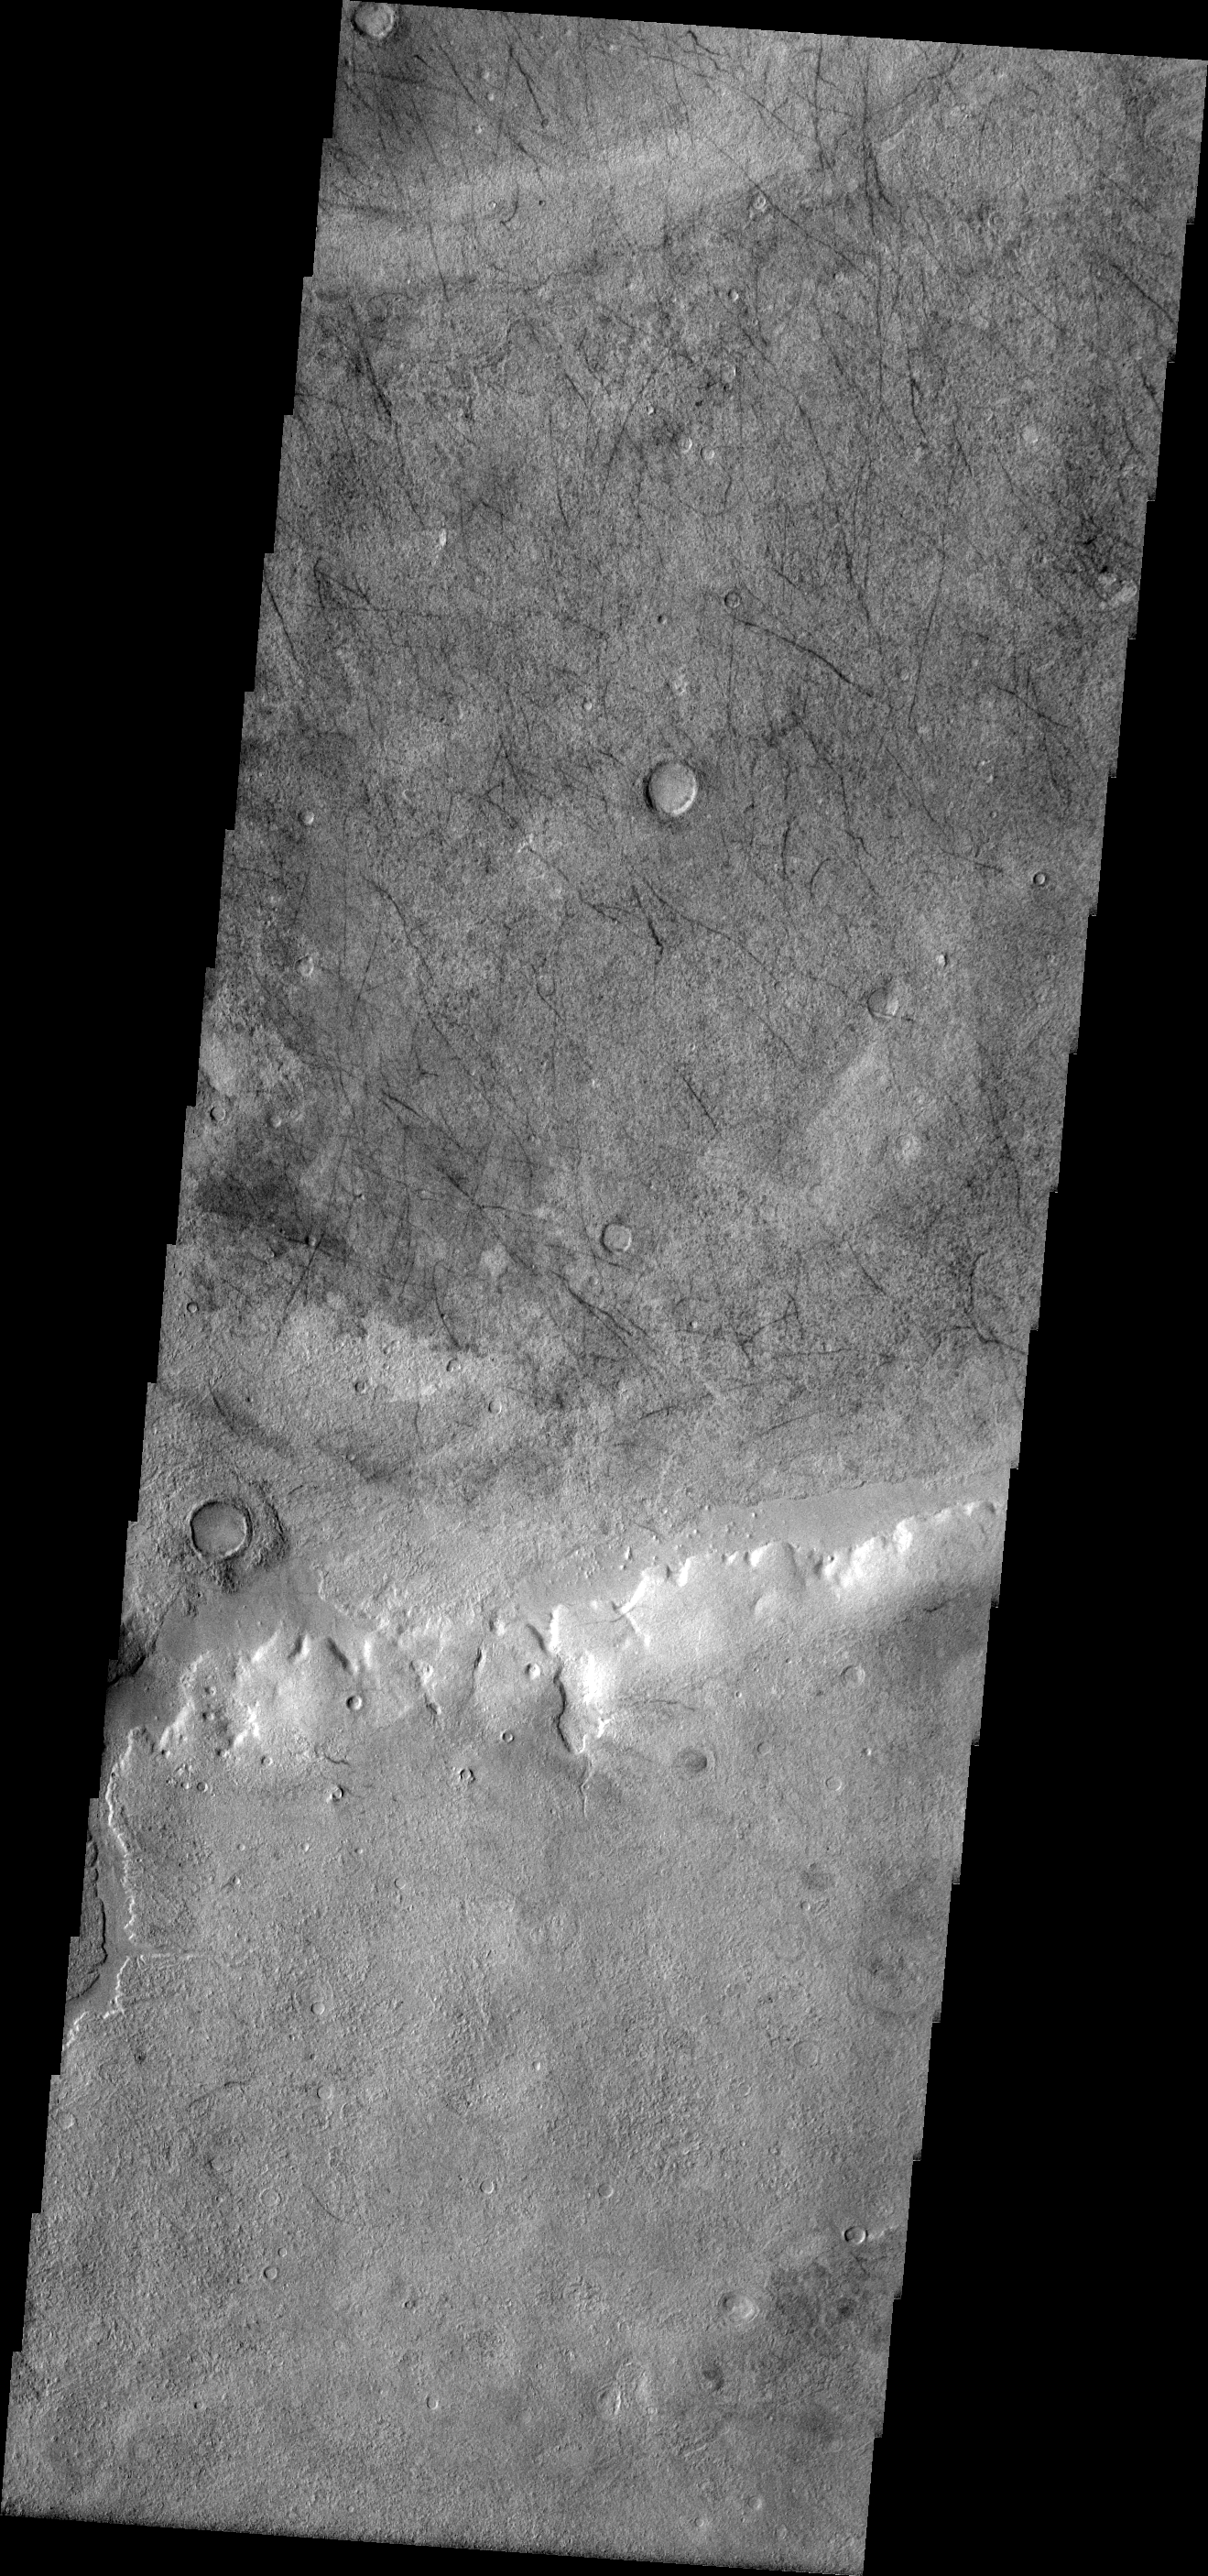

Dust Devil Tracks

Numerous dust devil tracks criss-cross the floor of this unnamed crater east of Kaiser Crater.

Image information: VIS instrument. Latitude -46.0N, Longitude 24.8E. 17 meter/pixel resolution.

Please see the THEMIS Data Citation Note for details on crediting THEMIS images.

Note: this THEMIS visual image has not been radiometrically nor geometrically calibrated for this preliminary release. An empirical correction has been performed to remove instrumental effects. A linear shift has been applied in the cross-track and down-track direction to approximate spacecraft and planetary motion. Fully calibrated and geometrically projected images will be released through the Planetary Data System in accordance with Project policies at a later time.

NASA’s Jet Propulsion Laboratory manages the 2001 Mars Odyssey mission for NASA’s Office of Space Science, Washington, D.C. The Thermal Emission Imaging System (THEMIS) was developed by Arizona State University, Tempe, in collaboration with Raytheon Santa Barbara Remote Sensing. The THEMIS investigation is led by Dr. Philip Christensen at Arizona State University. Lockheed Martin Astronautics, Denver, is the prime contractor for the Odyssey project, and developed and built the orbiter. Mission operations are conducted jointly from Lockheed Martin and from JPL, a division of the California Institute of Technology in Pasadena.

Credit: NASA/JPL/ASU